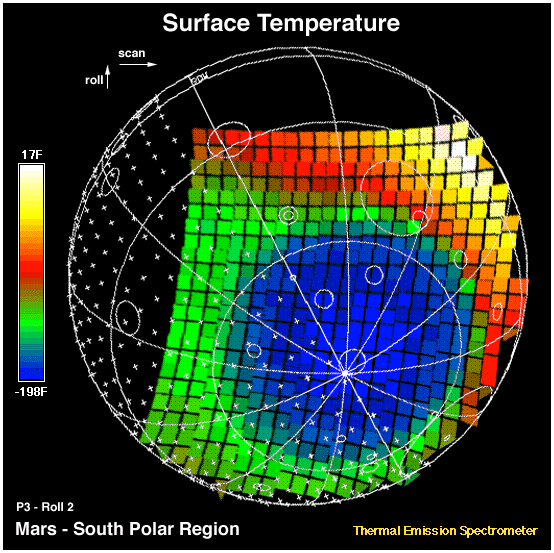

MGS Thermal Emission Spectrometer Image

This image shows the temperature of the martian surface measured by the Mars Global Surveyor Thermal Emission Spectrometer (TES) instrument. On September 15, 3 hours and 48 minutes after the spacecrafts third close approach to the planet, the TES instrument was commanded to point at Mars and measure the temperature of the surface during a four minute scan. At this time MGS was approximately 15,000 miles (~24,000 km) from the planet, with a view looking up from beneath the planet at the south polar region. The circular blue region (- 198 F) is the south polar cap of Mars that is composed of CO2 ice. The night side of the planet, shown with crosses, is generally cool (green). The sunlit side of the planet reaches temperatures near 15 F (yellow). Each square represents an individual observation acquired in 2 seconds with a ground resolution of ~125 miles (~200 km). The TES instrument will remain on and collect similar images every 100 minutes to monitor the temperature of the surface and atmosphere throughout the aerobraking phase of the MGS mission.

Credit: NASA/JPL/ASU